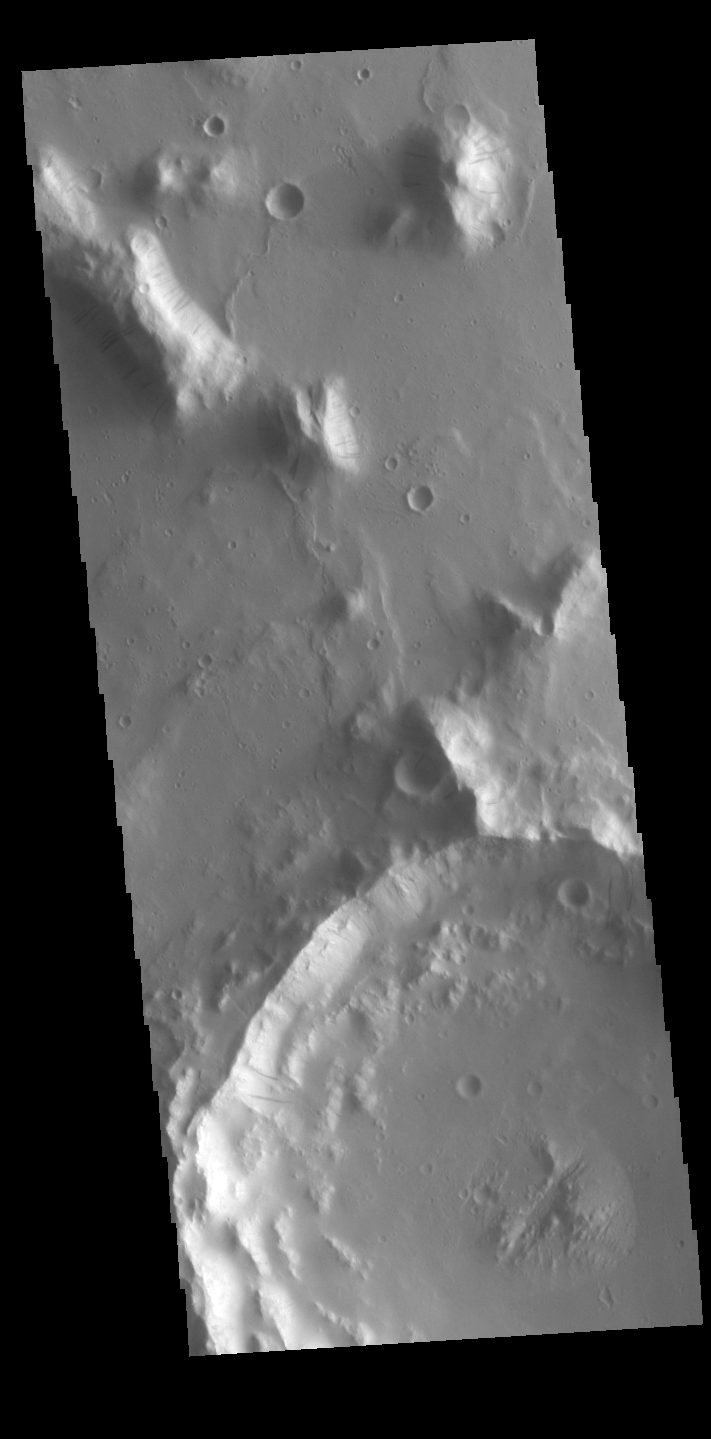

Dark Slope Streaks

Dark streaks are visible on the slopes of hills and crater rims in Amazonis Planitia. It is thought that the removal of dust by downslope movement reveals the darker rocks beneath.

Credit: NASA/JPL-Caltech/ASU